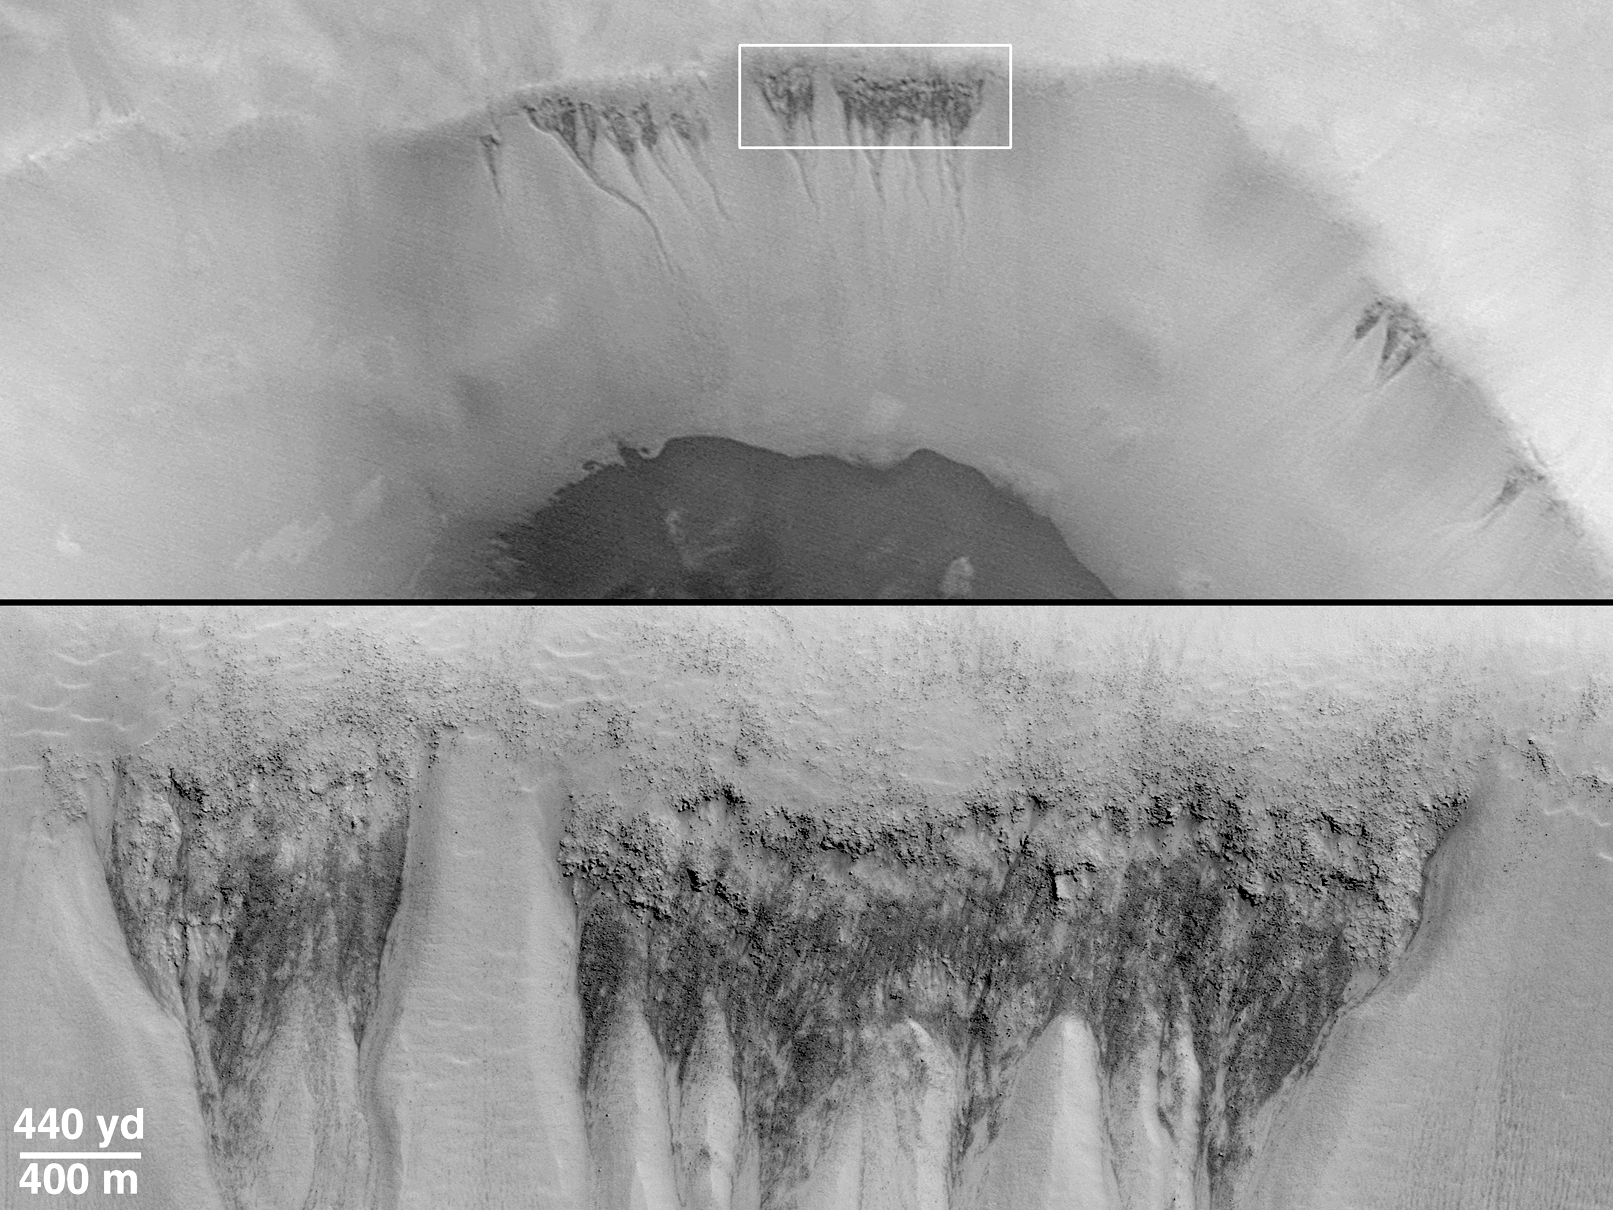

Evidence for Recent Liquid Water on Mars: Seepage Sites in “Aerobraking Crater” Revisited

The first clue that there might be places on Mars where liquid groundwater seeps out onto the surface came from a picture taken by the Mars Global Surveyor (MGS) Mars Orbiter Camera (MOC) during the pre-mapping Orbit Insertion Phase of the mission. The picture, shown in (A) above, was taken at the end of December 1997 while the spacecraft was still in the midst of aerobraking maneuvers to put it into the circular orbit needed for the Mapping Phase of the project. The Aerobraking 1 image, AB1-07707, showed dark, v-shaped scars on the western wall of a 50 kilometer-(31 mile)-diameter impact crater in southern Noachis Terra at 65°S, 15°W (see B, above, for context). The v-shaped features taper downslope to form narrow, somewhat curved channels. The relationship seen here was interpreted by MOC scientists to be similar to seepage landforms on Earth that form where springs emerge on a slope and water runs downhill.

Once MGS achieved its Mapping Orbit in March 1999, the MOC was in a better position to take pictures of 10 times higher resolution than the Aerobraking AB1-07707 image. The opportunity to take a new picture of the proposed “seepage” sites on the wall of the crater in southern Noachis finally arose in January 2000. The result is MOC image M11-00530, shown above in (top) and (C). This new [sic] close-up shows that the darkly-shaped scars host many small channels of only a few meters (yards) across. These small channels run downslope and coalesce at the apex (or point) of each “v.” Amid the small channels are many large boulders, some of them the size of houses, that have eroded out of the crater wall. A 3-D view created using the AB1 and M11 images is shown in (D). The stereo picture (red-blue “3D” glasses required) emphasizes the presence of small channels and valleys, and shows that these valleys start almost at the very top of the v-shaped dark areas.

The context picture in (B) is a mosaic of Viking 2 orbiter images 497B47 and 497B48 acquired December 28, 1977. The Aerobraking MGS MOC image, AB1-07707, is shown overlain on the Viking context image; it was taken 20 years later on December 29, 1997. The smaller white box in the context picture shows the location of MOC Mapping Phase image M11-00530, roughly 2 years later on January 4, 2000. North is “up” in pictures (A) and (B), and to the lower right in (top), (C), and (D). Sunlight illuminates (A) from the upper left, (B) from the upper right, and (top) and (C) from the upper right. The top image in (top) is the aerobraking image, AB1-07707, with a white box indicating the location of the lower image, M11-00530, and the stereo pair in (D). The white box on the left in (C) shows the location of the close-up on the right in (C).

Credit: NASA/JPL/MSSS